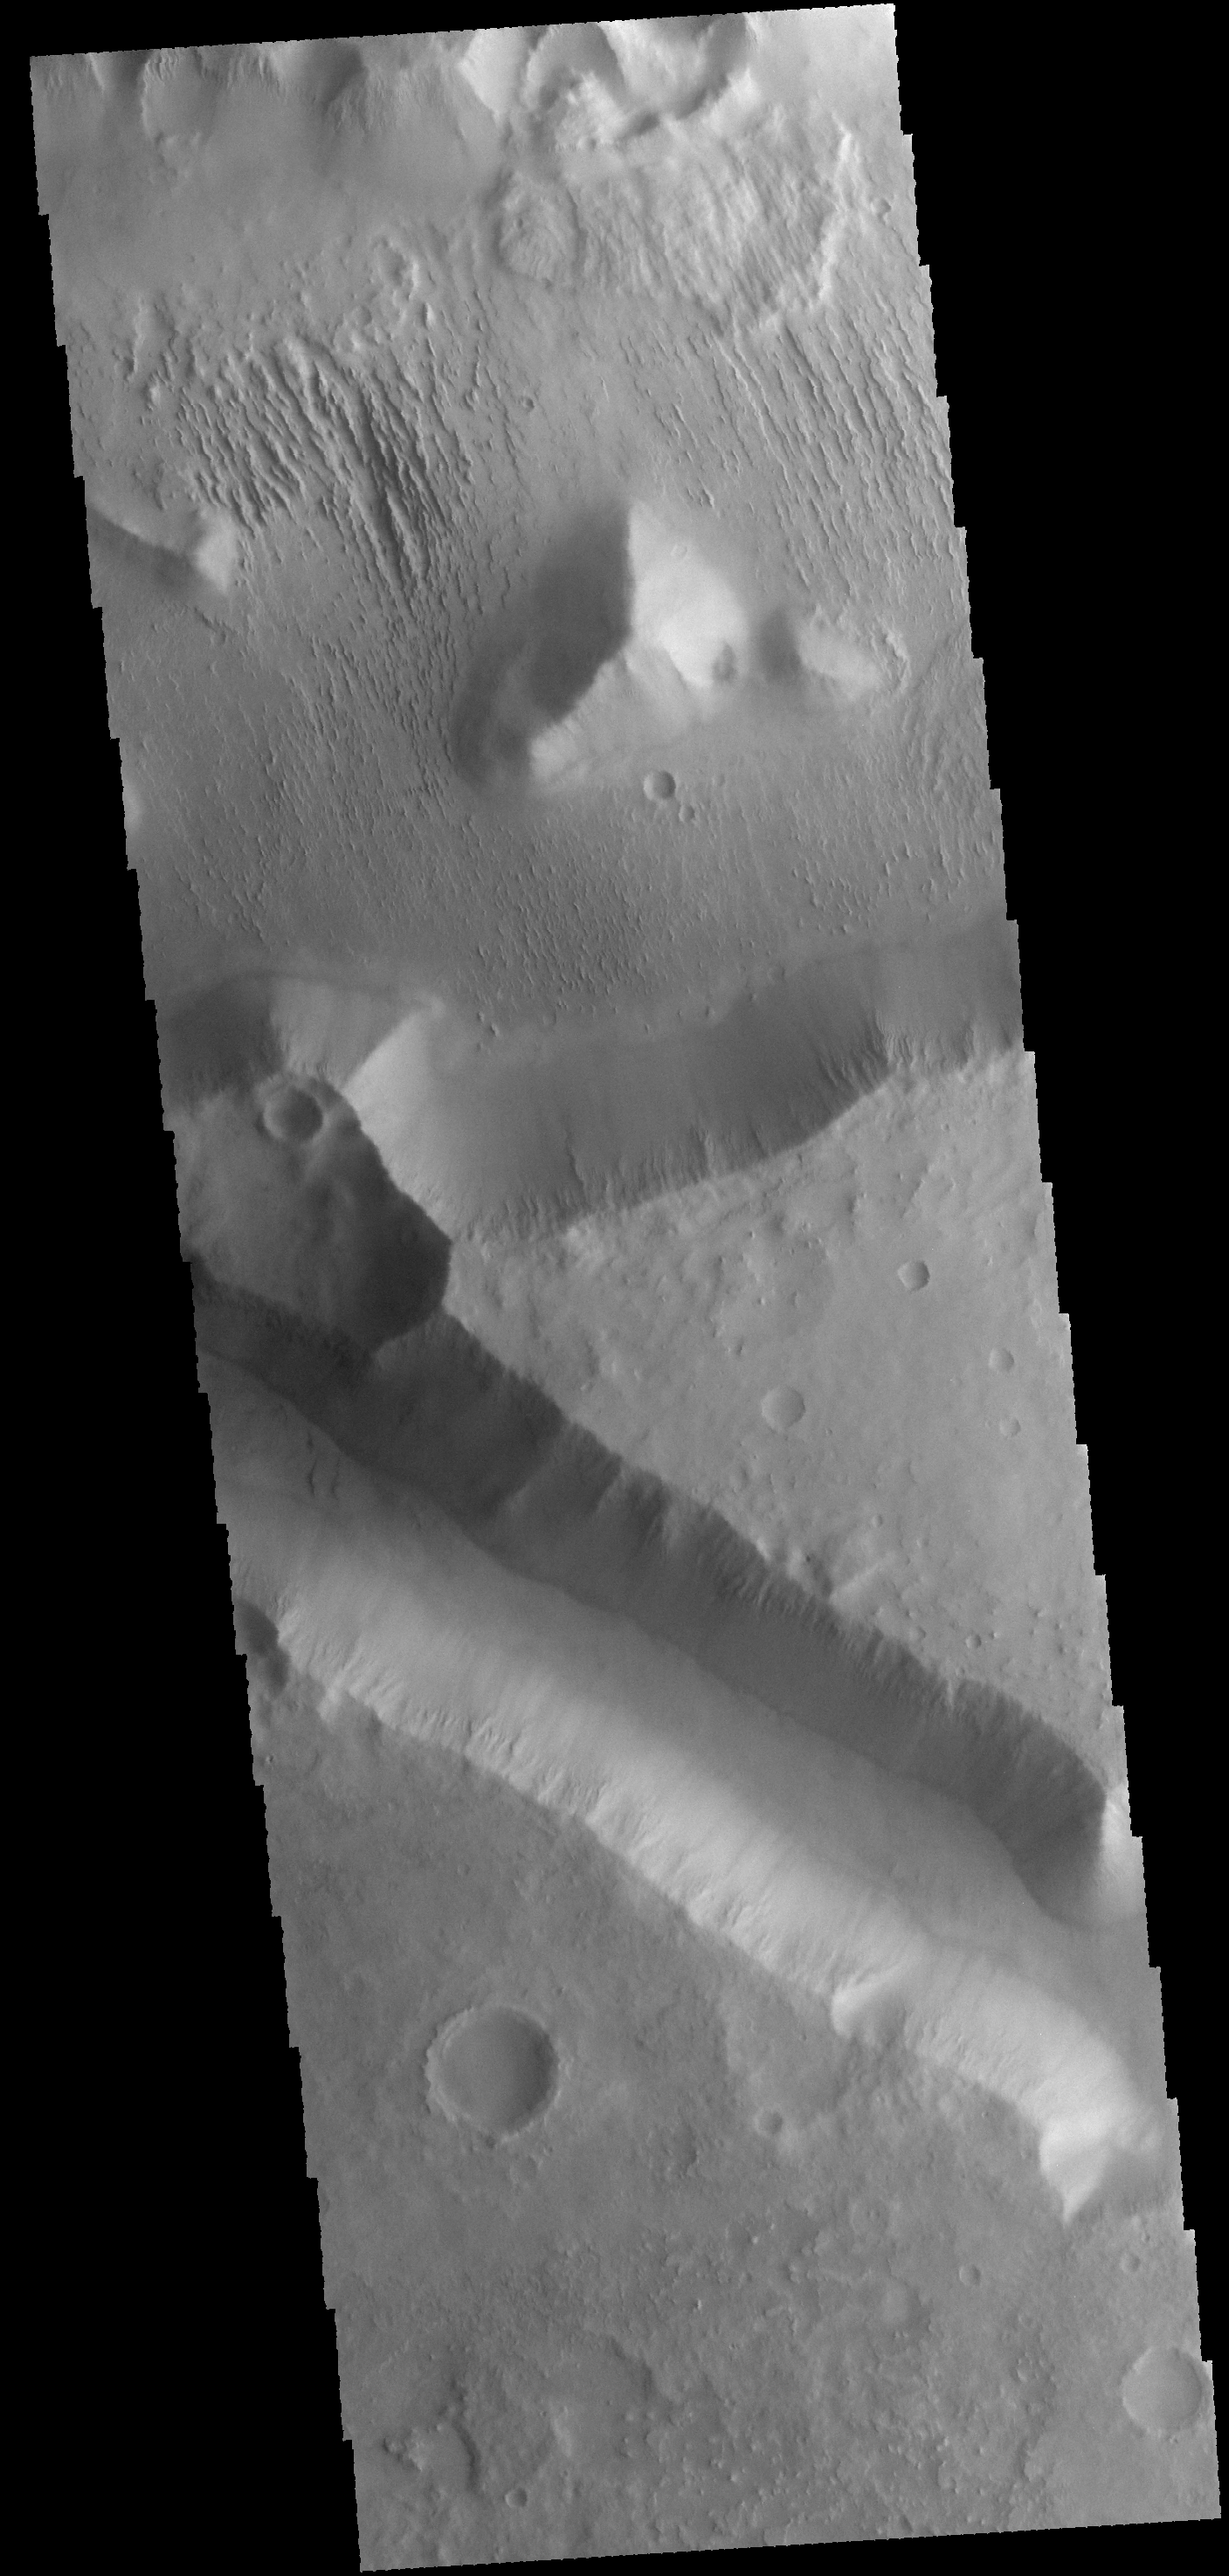

Aeolis Mensae

This VIS image shows a small portion of Aeolis Mensae, a complex region of hills, plateaus and graben. The prominent channel in the lower half of the image is a fault bounded graben.

Credit: NASA/JPL-Caltech/ASU